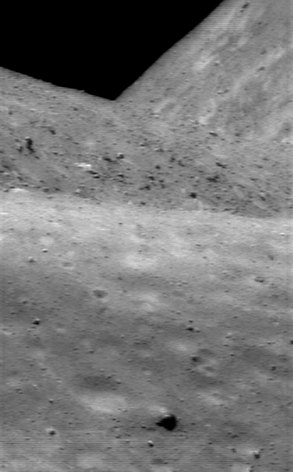

Shapes Galore

Exploration of small asteroids by spacecraft and ground-based radar has shown that these tiny worlds come in many sizes and shapes. This NEAR Shoemaker image, taken July 12, 2000, from an orbital altitude of 38 kilometers (24 miles), brings home the irregularity of the tiny little world called Eros. Looking down the length of the asteroid, one sees near, middle, and far horizons. The whole scene is about 0.9 kilometers (0.5 miles) across.

Built and managed by The Johns Hopkins University Applied Physics Laboratory, Laurel, Maryland, NEAR was the first spacecraft launched in NASA’s Discovery Program of low-cost, small-scale planetary missions. See the NEAR web page at http://near.jhuapl.edu/ for more details.

Credit: NASA/JPL/JHUAPL